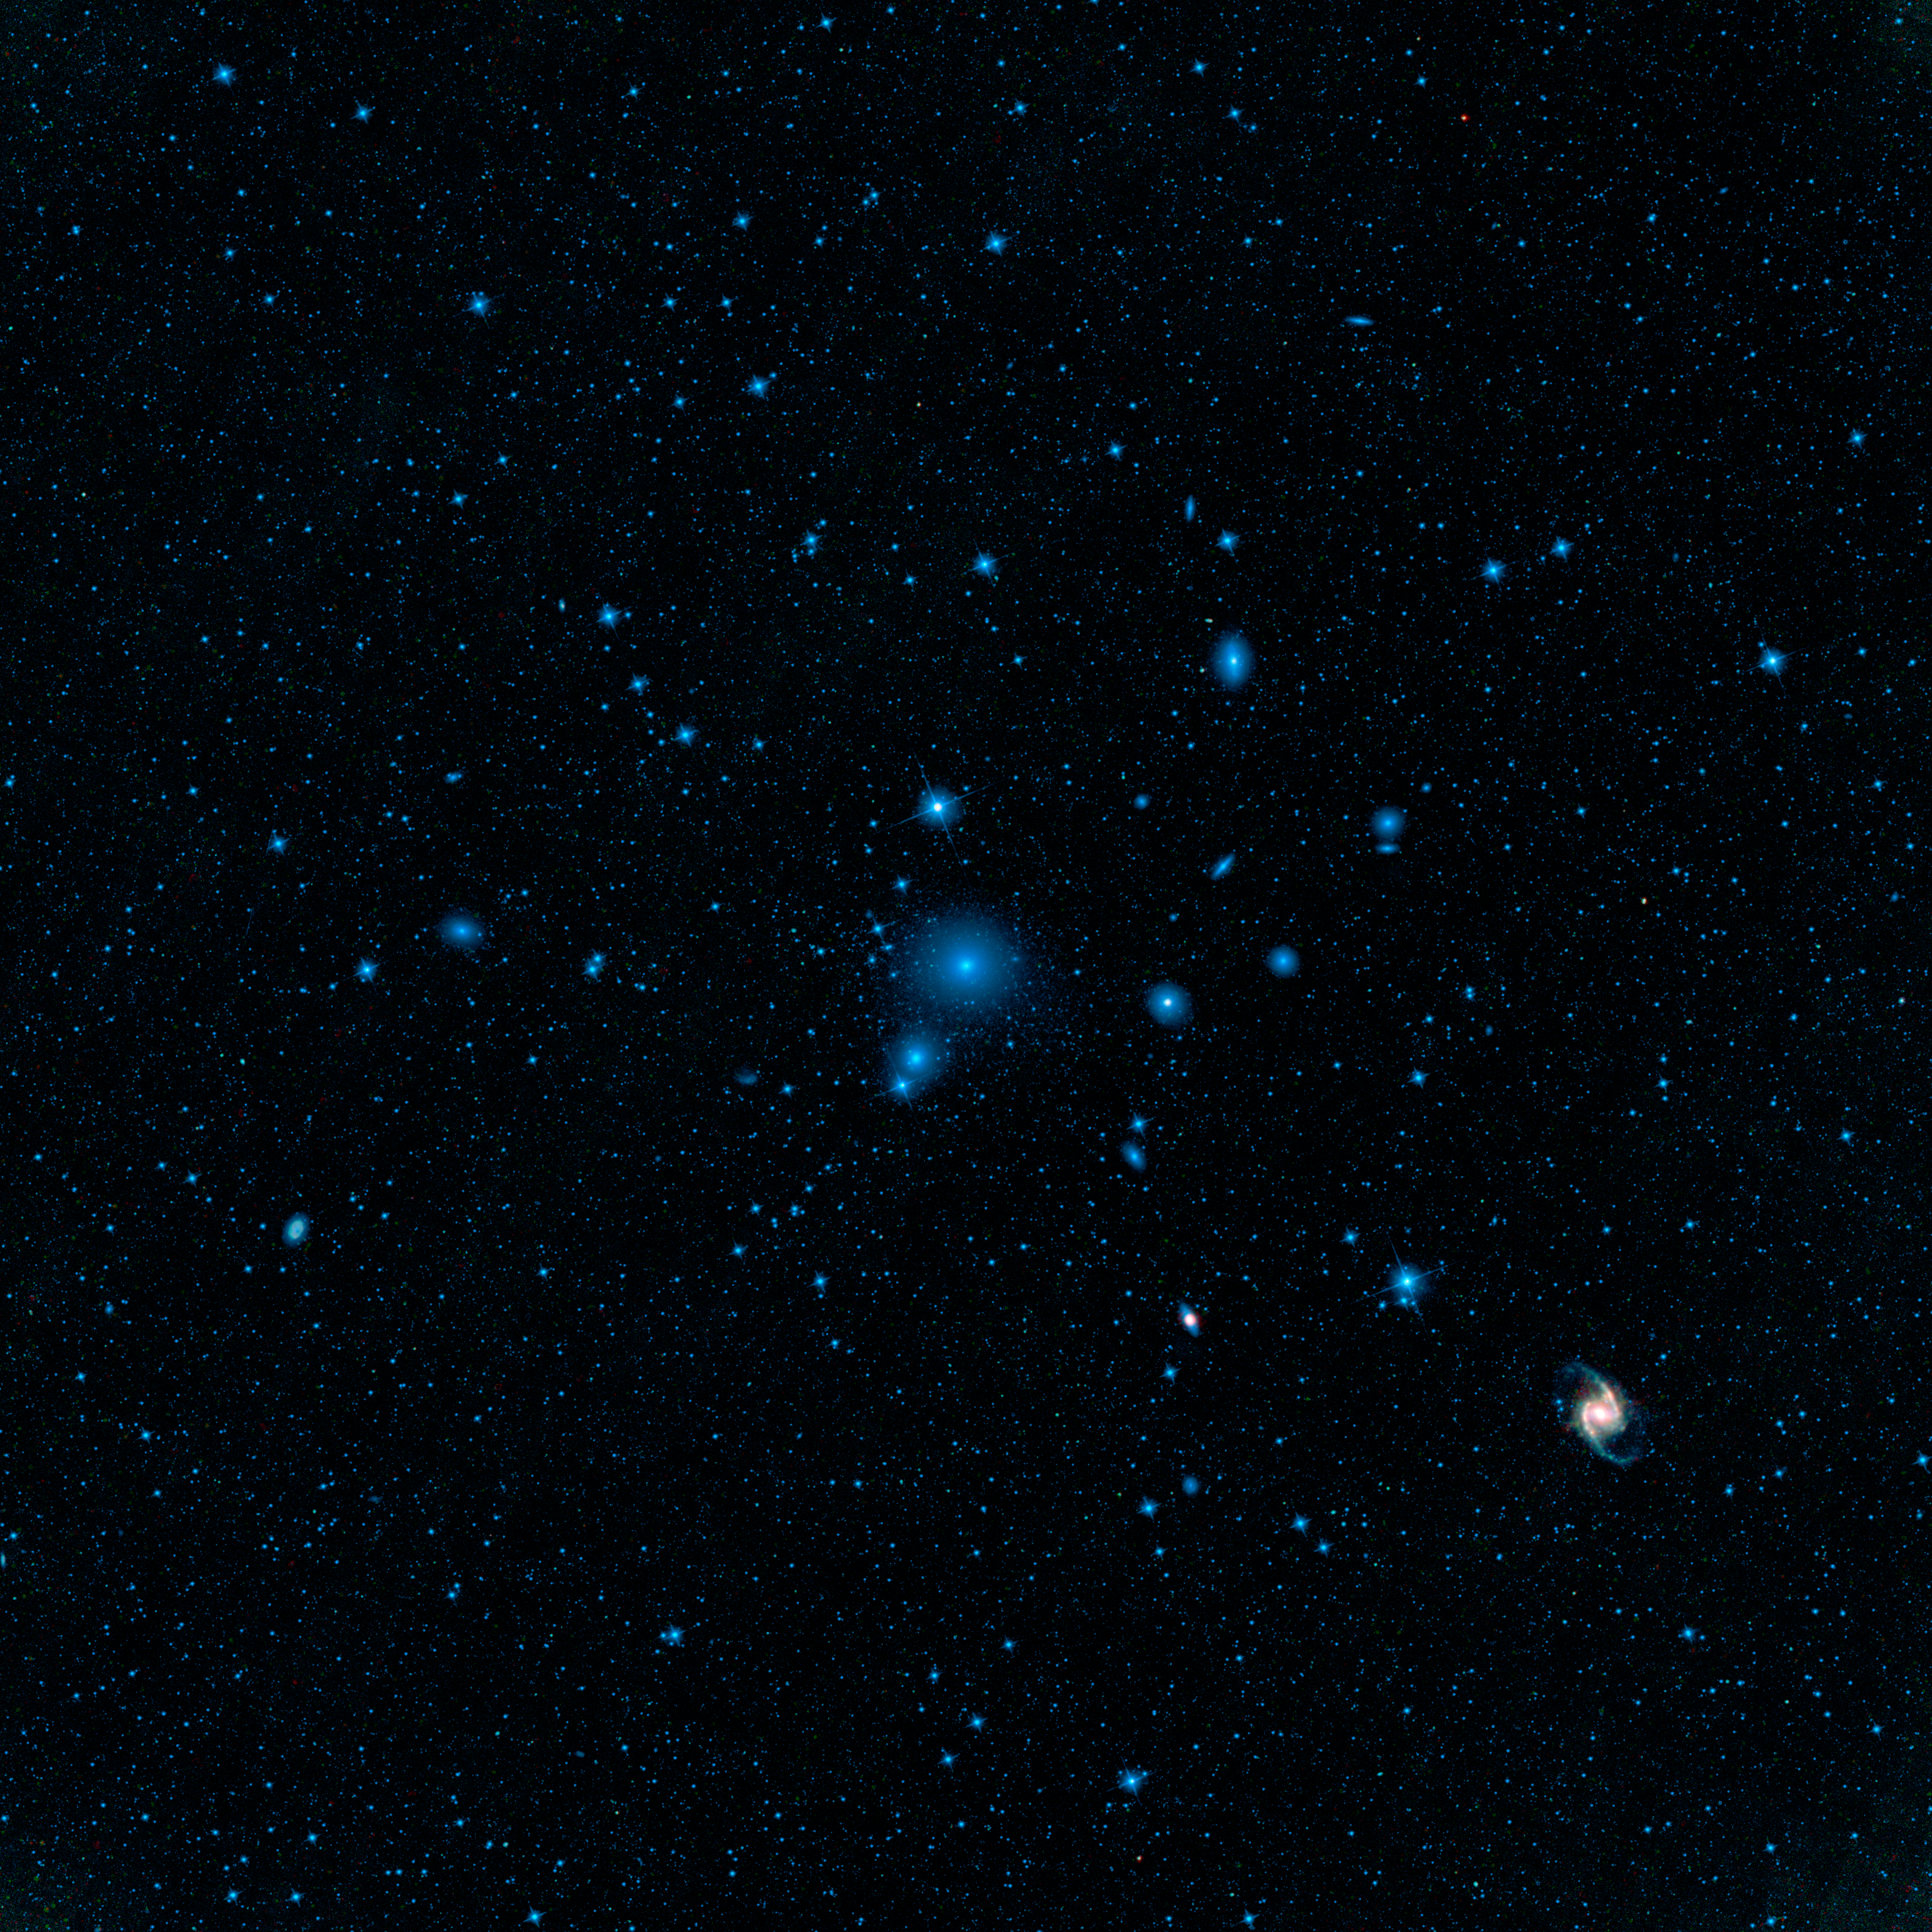

Fornax Galaxy Cluster

WISE’s large field of view and multi-wavelength infrared sight allowed it to form this complete view of the cluster, containing dozens of bright galaxies and hundreds of smaller ones. Old stars show up at the shorter infrared wavelengths, color coded blue. Dust heated by new generations of stars lights up at longer infrared wavelengths, colored red here.

The center of the cluster is dominated by the galaxy known as NGC 1399, a large spheroidal galaxy whose light is almost exclusively from old stars and thus appears blue. The most spectacular member of Fornax is the galaxy known as NGC 1365, a giant barred spiral galaxy, located in the lower right of the mosaic. Against a backdrop of blue light from old stars, the dusty spiral arms in NGC 1365 stand out. The arms contain younger stars that are heating up their dust-enshrouded birth clouds, causing them to glow at longer infrared wavelengths. This galaxy is one of only a few in the Fornax cluster where prolific star formation can be seen. WISE will search the sky out to distances of 10 billion light-years looking for the most luminous cousins of NGC 1365.

In this image, 3.4- and 4.6-micron light is colored blue; 12-micron light is green; and 22-micron light is red.

NASA’s Jet Propulsion Laboratory, Pasadena, Calif., manages the Wide-field Infrared Survey Explorer for NASA’s Science Mission Directorate, Washington. The mission’s principal investigator, Edward Wright, is at UCLA. The mission was competitively selected under NASA’s Explorers Program managed by the Goddard Space Flight Center, Greenbelt, Md. The science instrument was built by the Space Dynamics Laboratory, Logan, Utah, and the spacecraft was built by Ball Aerospace & Technologies Corp., Boulder, Colo. Science operations and data processing take place at the Infrared Processing and Analysis Center at the California Institute of Technology in Pasadena. Caltech manages JPL for NASA.

Credit: NASA/JPL-Caltech/UCLA